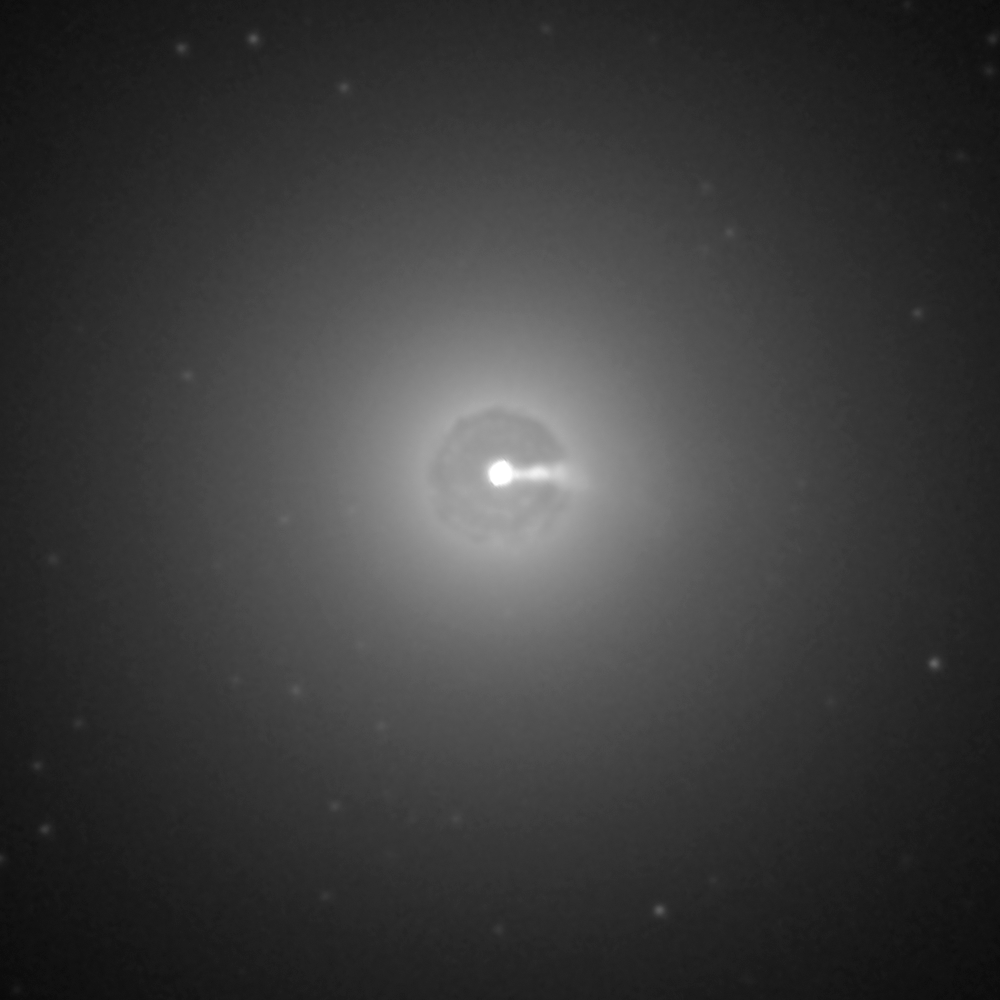

HST Wide-Field Image of 3C 264 (2014)

Object Name: 3C 264, NGC 3862
Object Description: Active Radio Galaxy
Instrument: HST/ACS
Filters: F606W

Credit: NASA, ESA, and E. Meyer (STScI)